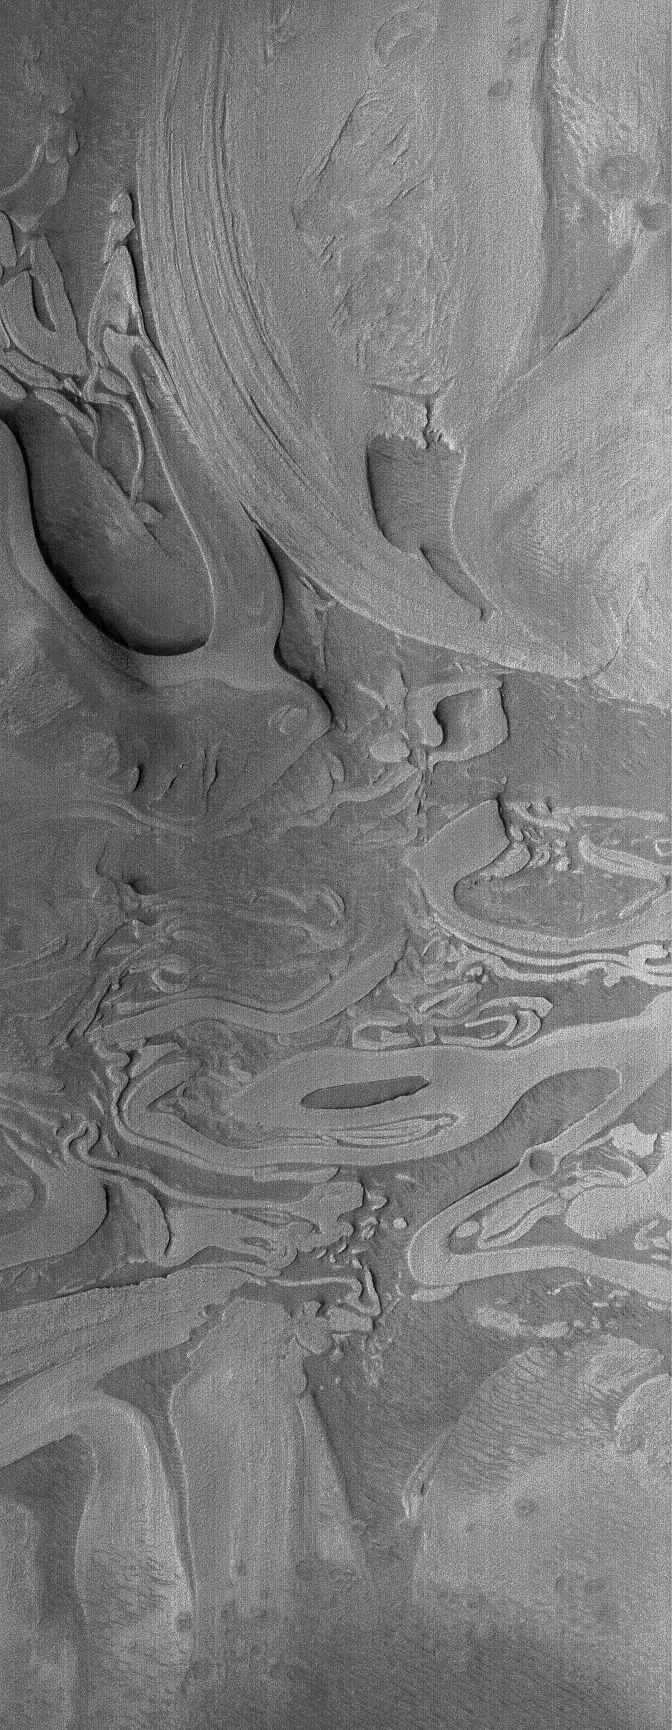

Scrambled Hellas

30 September 2006
This Mars Global Surveyor (MGS) Mars Orbiter Camera (MOC) image shows an example of the extremely odd, seemingly scrambled layered rocks exposed by erosion near the deepest part of the deepest basin on Mars, Hellas. This pattern of eroded, and perhaps deformed layers was once exposed to the martian surface, then buried, and more recently exposed again. The story behind these layers is not really understood; some members of the MOC team have — for nearly 9 years now — taken to calling these features, “taffy-pull terrain.”

Location near: 43.1°S, 307.3°W
Image width: ~3 km (~1.9 mi)
Illumination from: upper left
Season: Southern Spring

Credit: NASA/JPL/Malin Space Science Systems